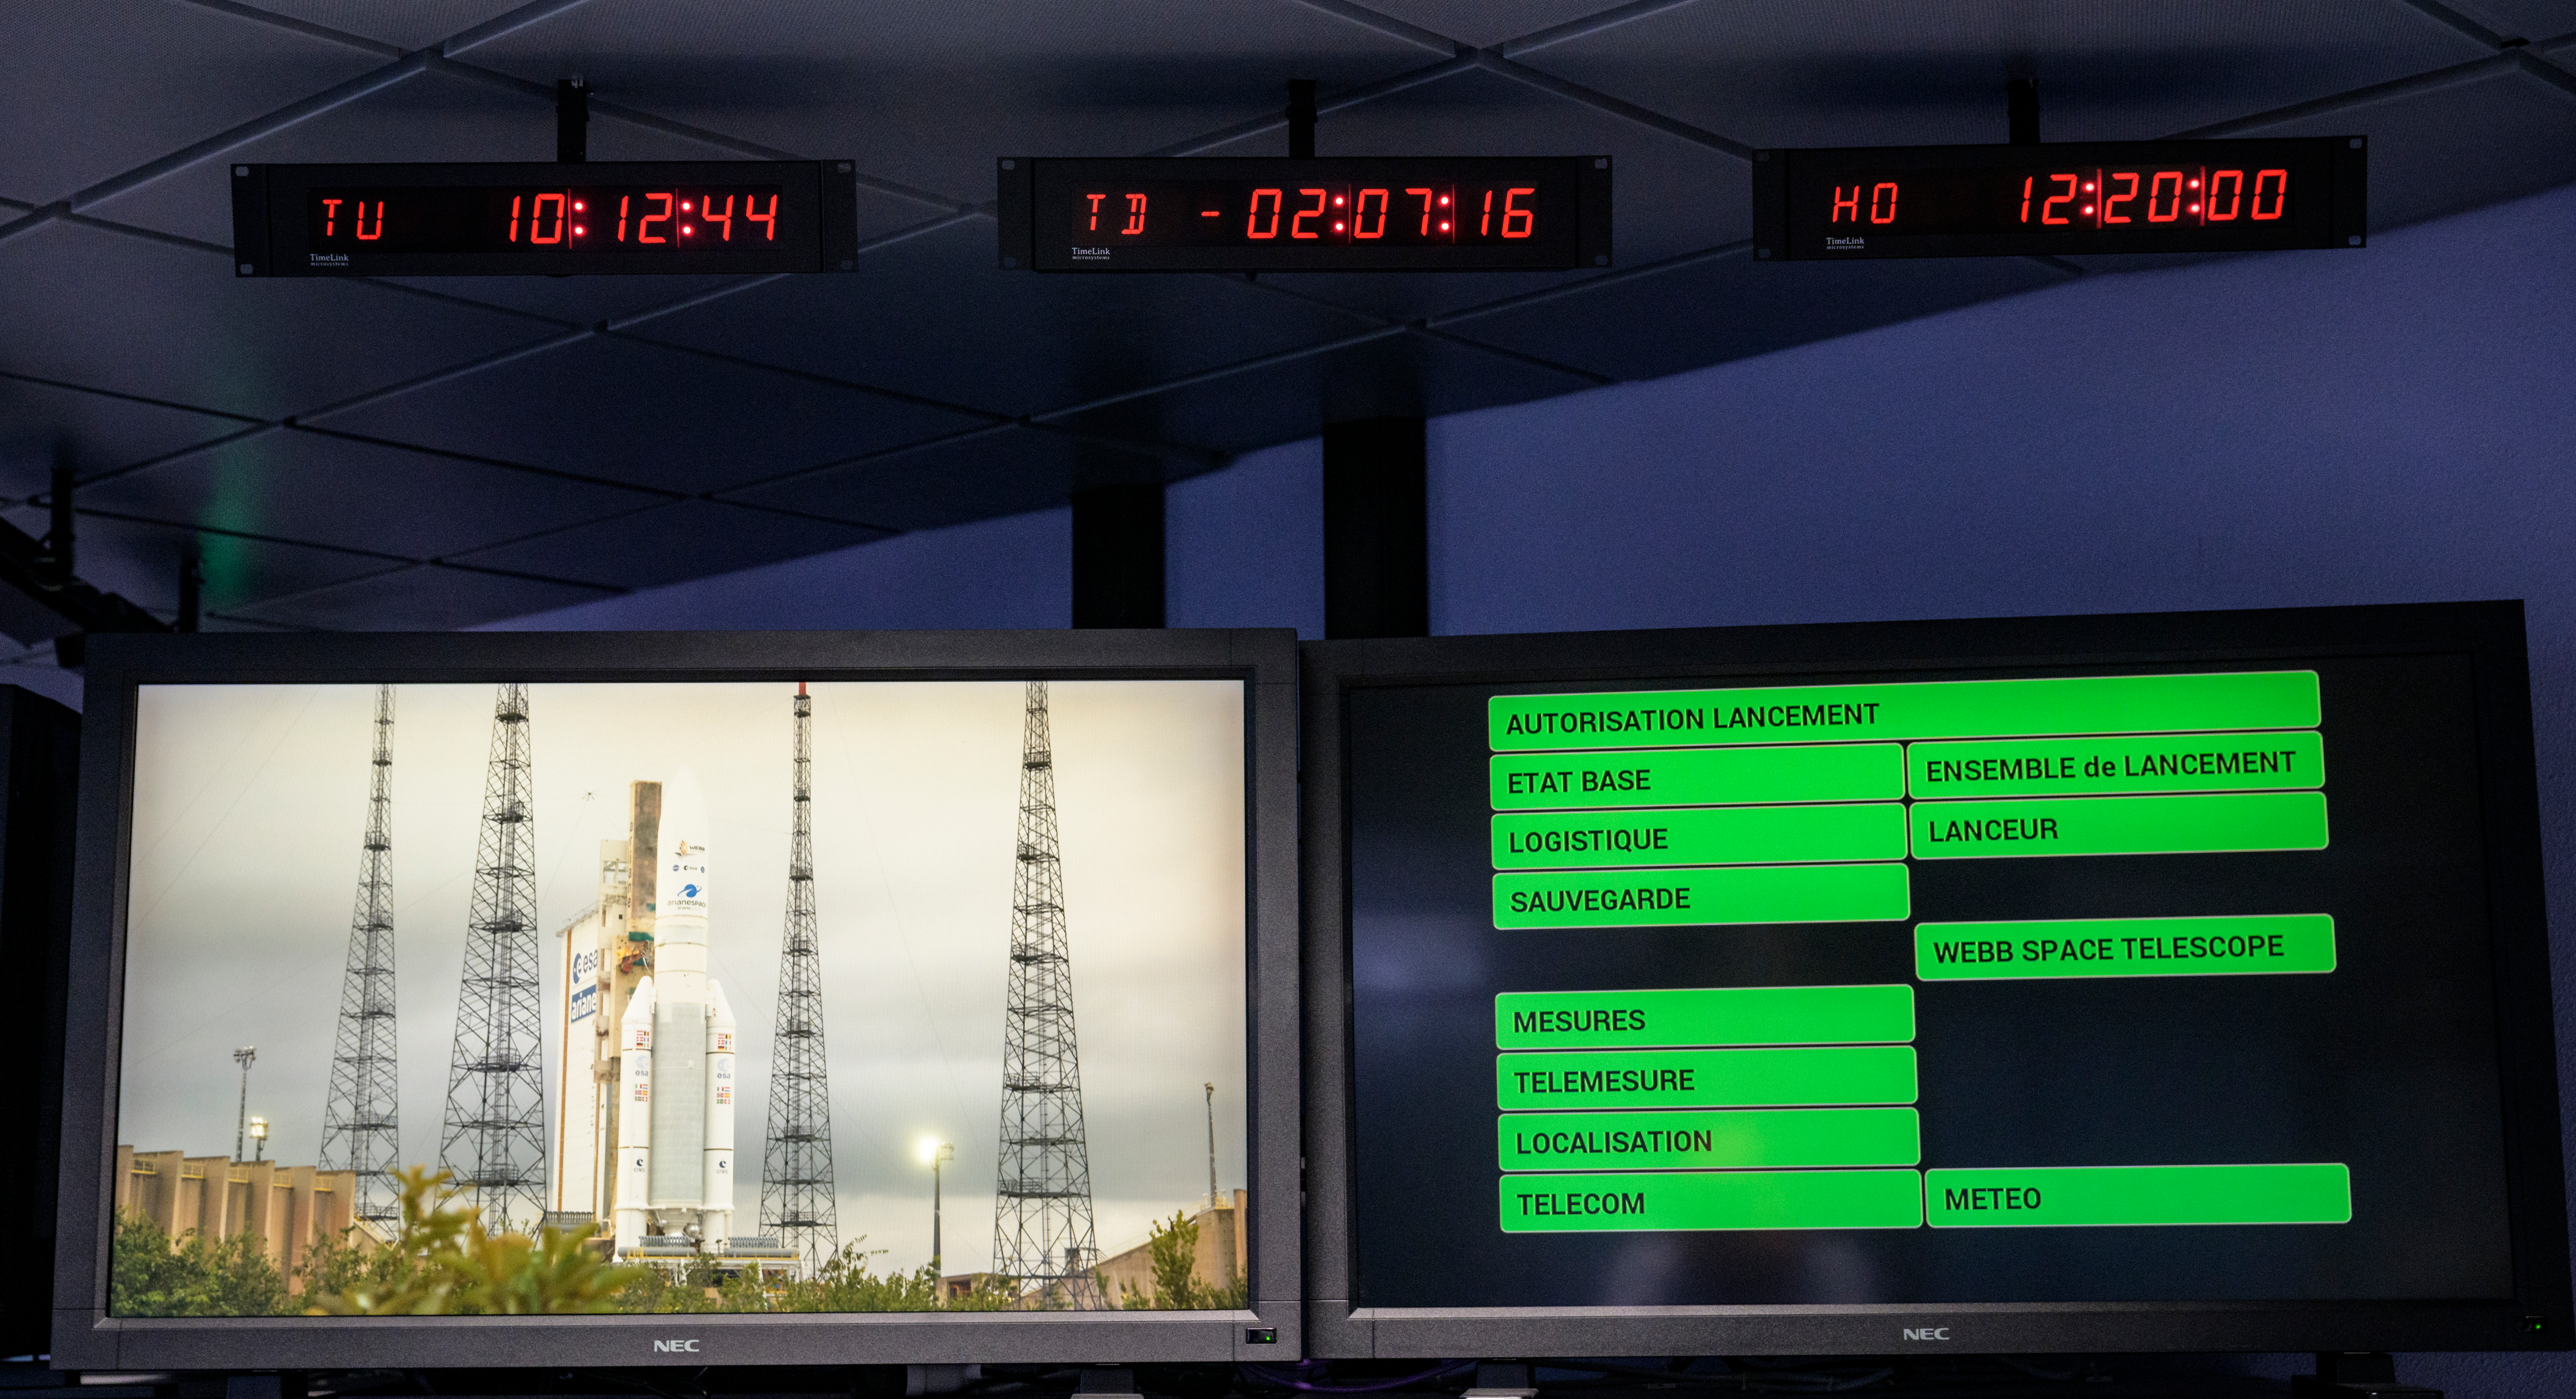

James Webb Space Telescope Prelaunch

Monitors show the current status ahead of the launch of Arianespace's Ariane 5 rocket carrying NASA’s James Webb Space Telescope, Saturday, Dec. 25, 2021, in the Jupiter Center at the Guiana Space Center in Kourou, French Guiana. The James Webb Space Telescope (sometimes called JWST or Webb) is a large infrared telescope with a 21.3 foot (6.5 meter) primary mirror. The observatory will study every phase of cosmic history—from within our solar system to the most distant observable galaxies in the early universe.

Credit: NASA/Bill Ingalls